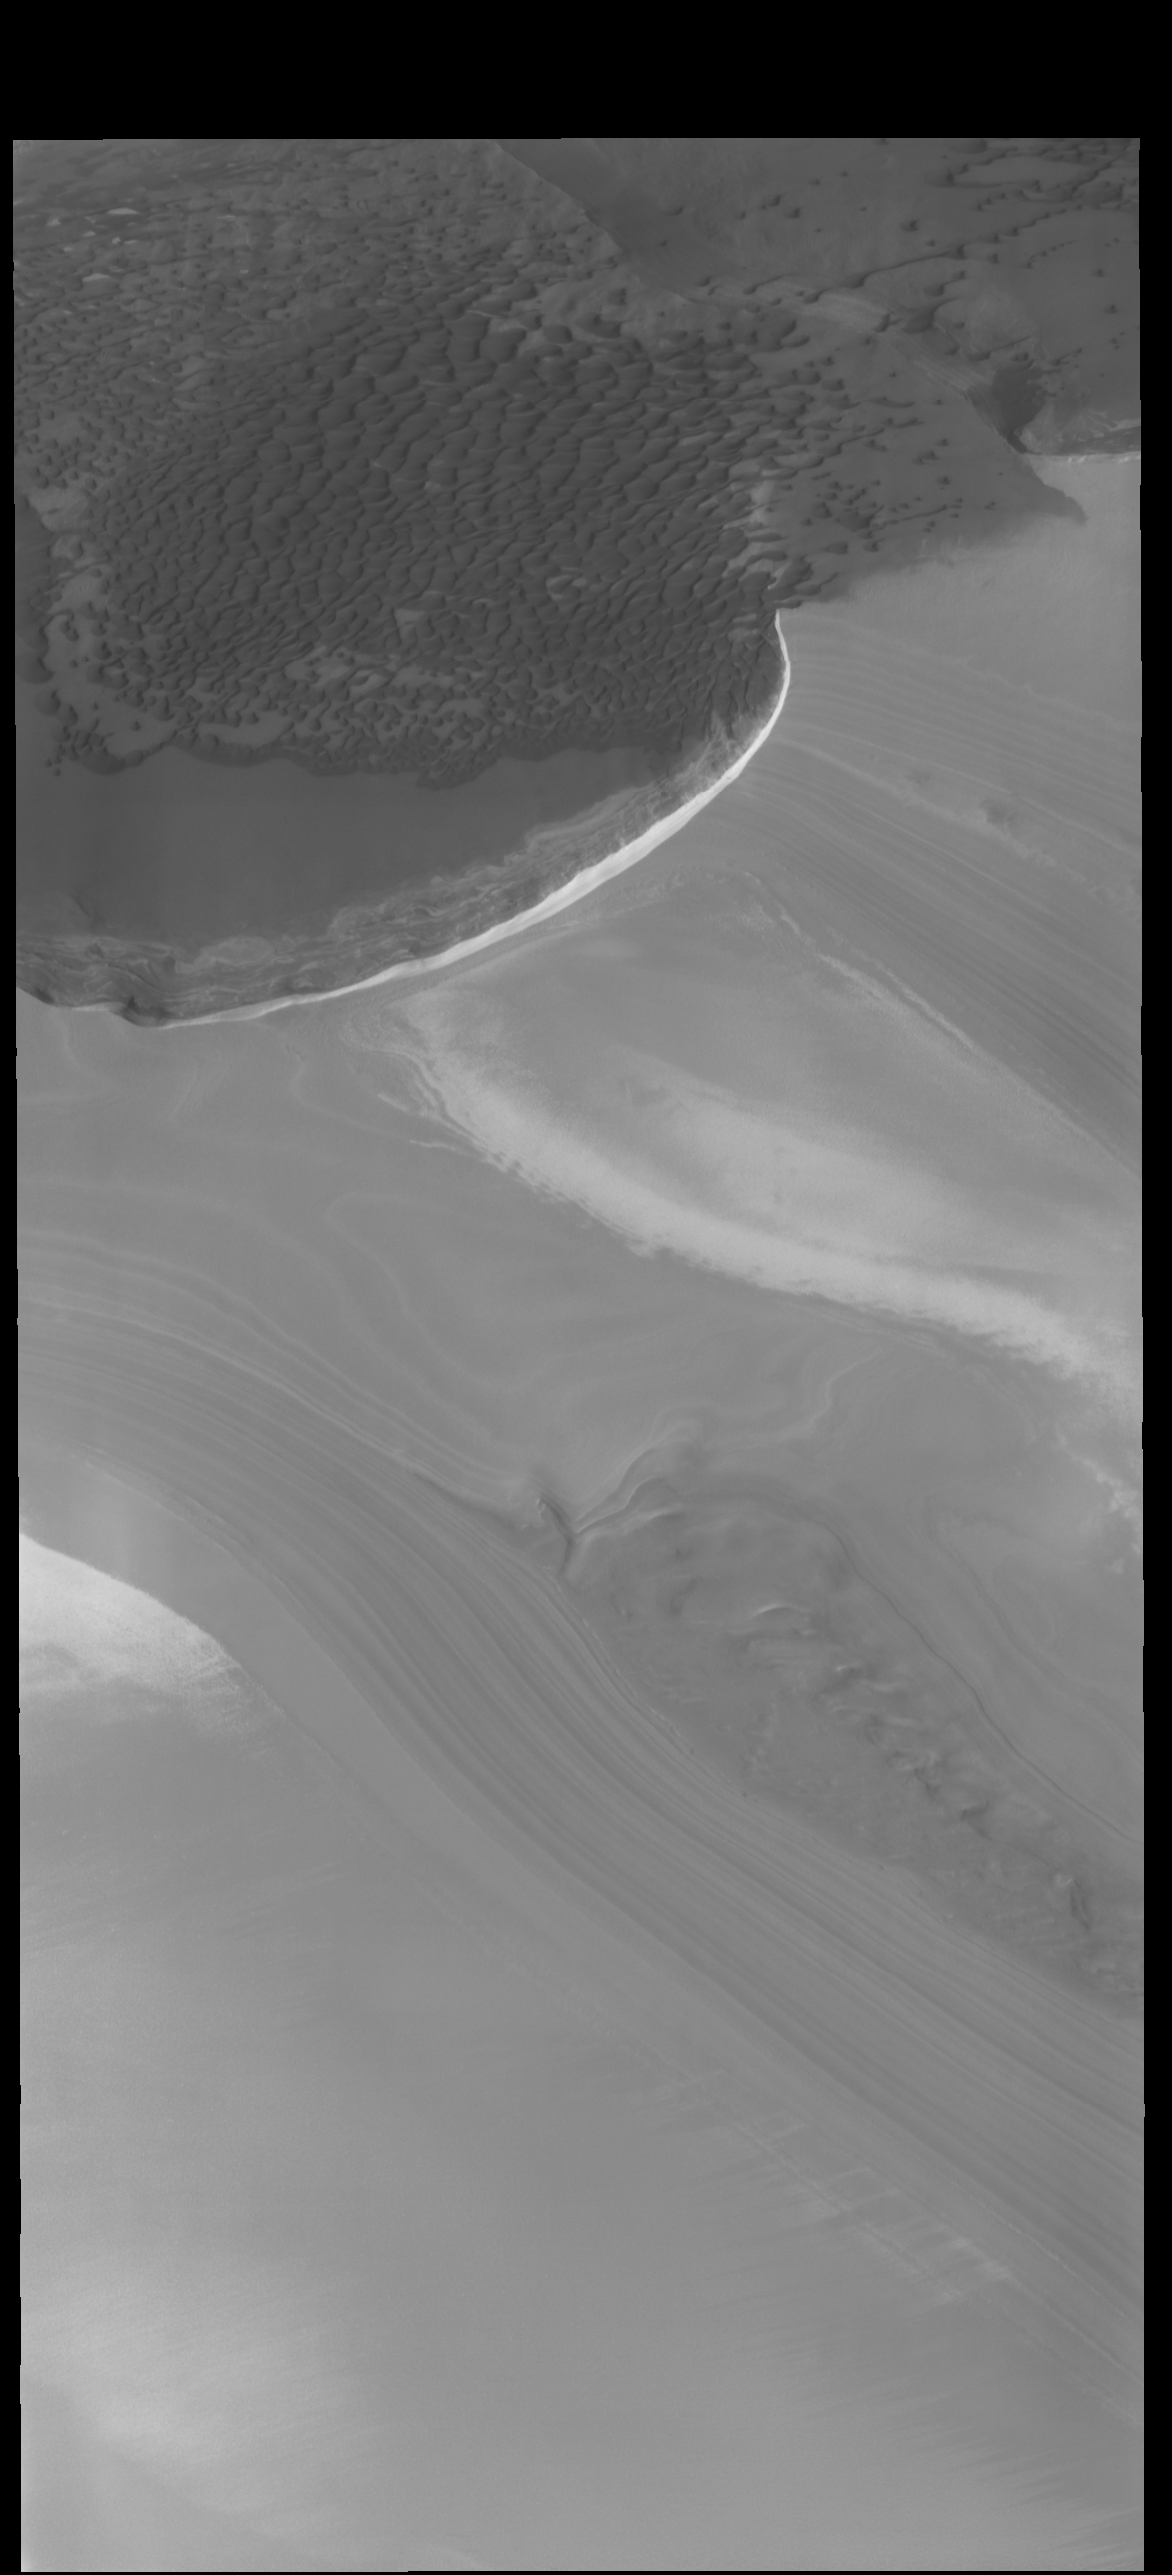

At the Edge

Today’s VIS image is located along the edge of the north polar cap. The ice of the cap covers most of the image, with only the upper 1/4 of the image showing the ice free plains. Dunes cover most of the plains and are ‘climbing’ up onto the cap. This region of dunes in near Olympia Undae, the immense sand sea that surrounds part of the polar cap.

Credit: NASA/JPL-Caltech/ASU